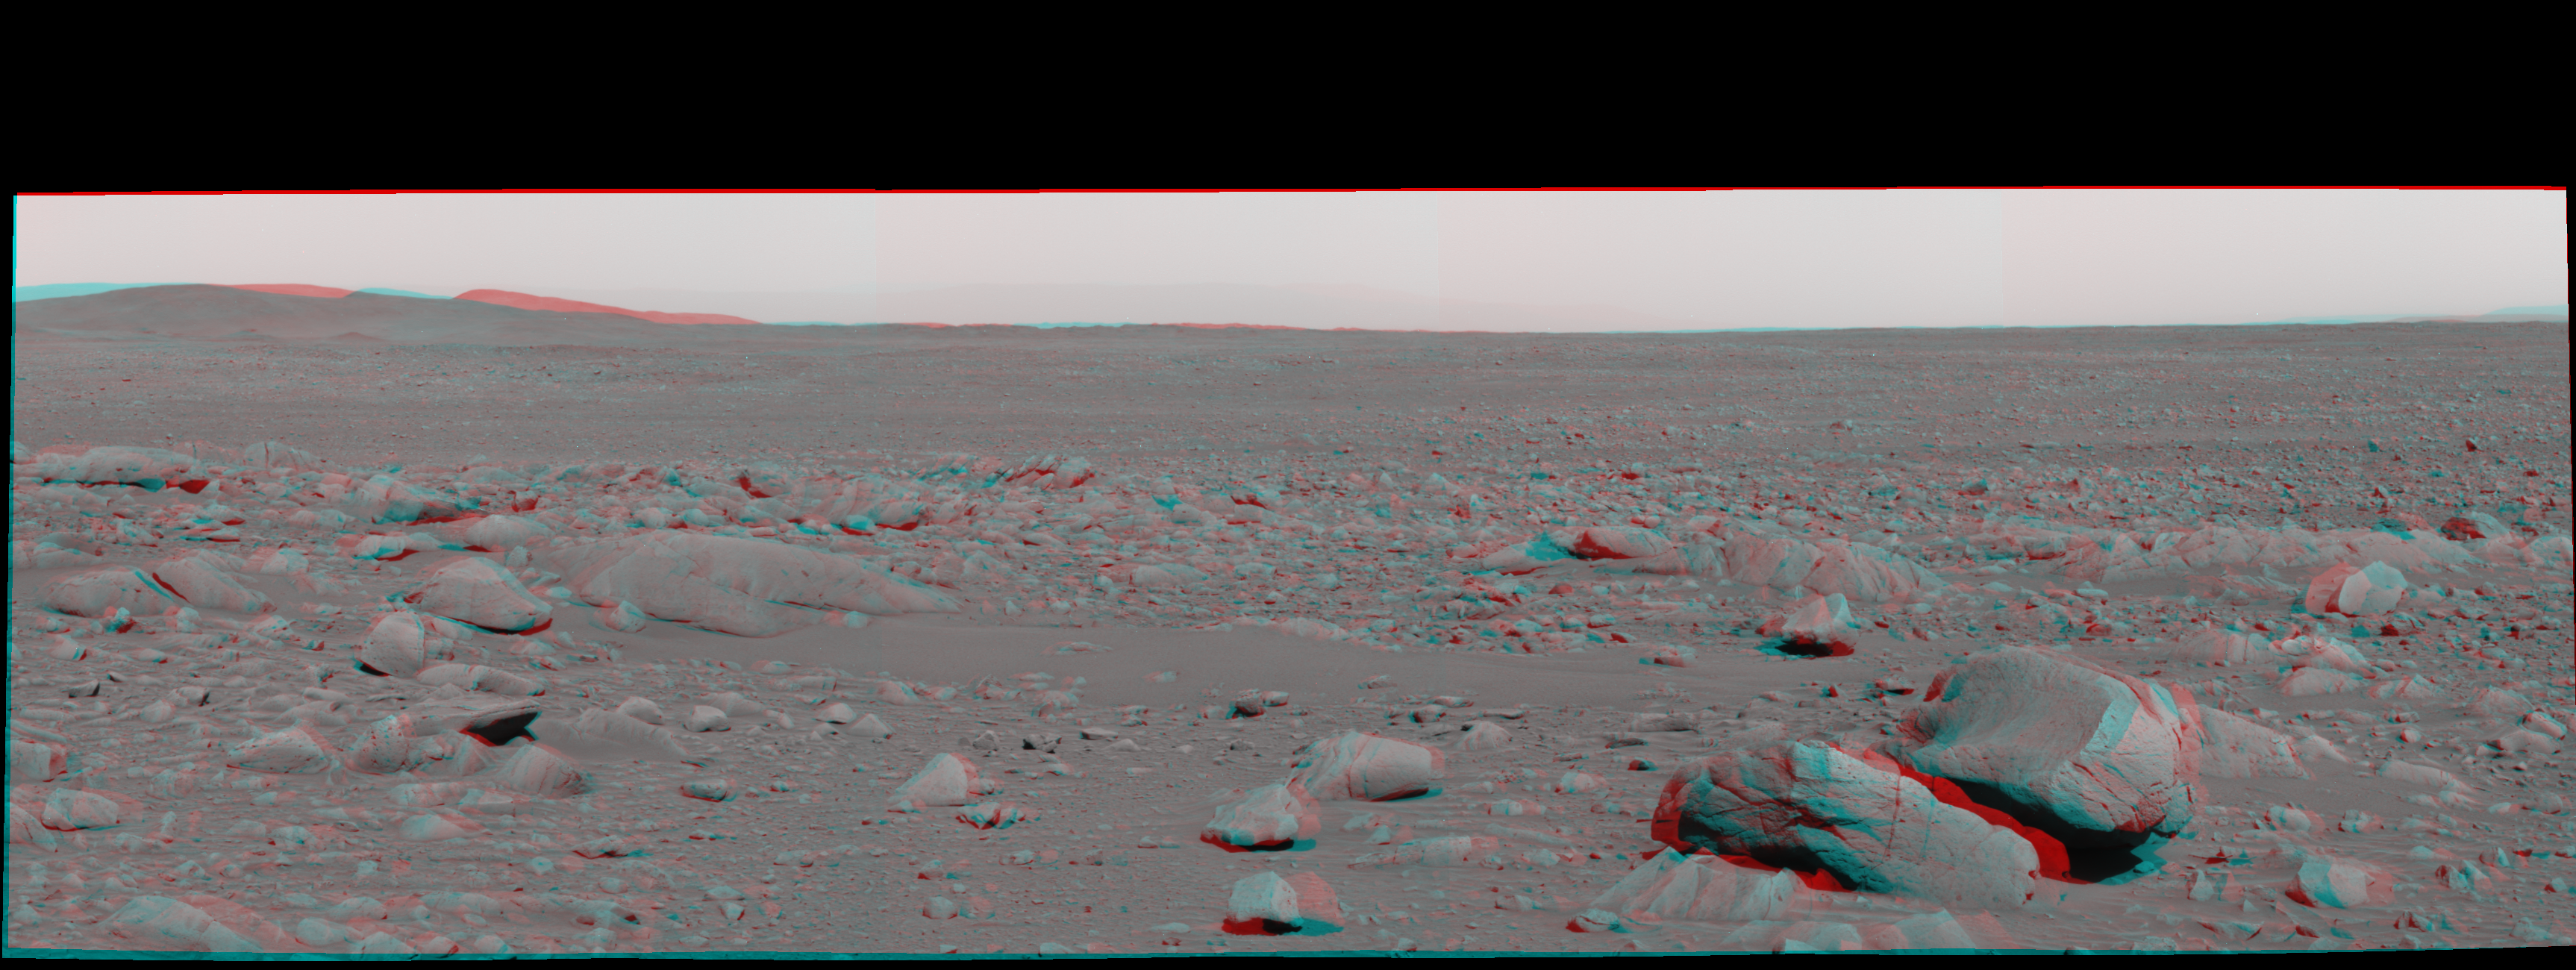

Eyeing the Drive Ahead After ‘Bonneville’ (3-D)

Figure 1

This stereo view was taken by the panoramic camera on NASA’s Mars Exploration Rover Spirit on the rover’s 87th martian day, or sol (April 1, 2004), just after Spirit left “Bonneville Crater.” It shows the terrain to be covered in the trek towards the “Columbia Hills” in the background. Barely visible to the right of the hills is the outline of the distant rim of Gusev Crater.

This image is a stereo anaglyph in cylindrical-perspective projection. It combines images from the left and right eyes of the panoramic camera, taken through blue filters on both sides.

Figure 1 is the left-eye view of a stereo pair and Figure 2 is the right-eye view of a stereo pair.

Credit: NASA/JPL/Cornell